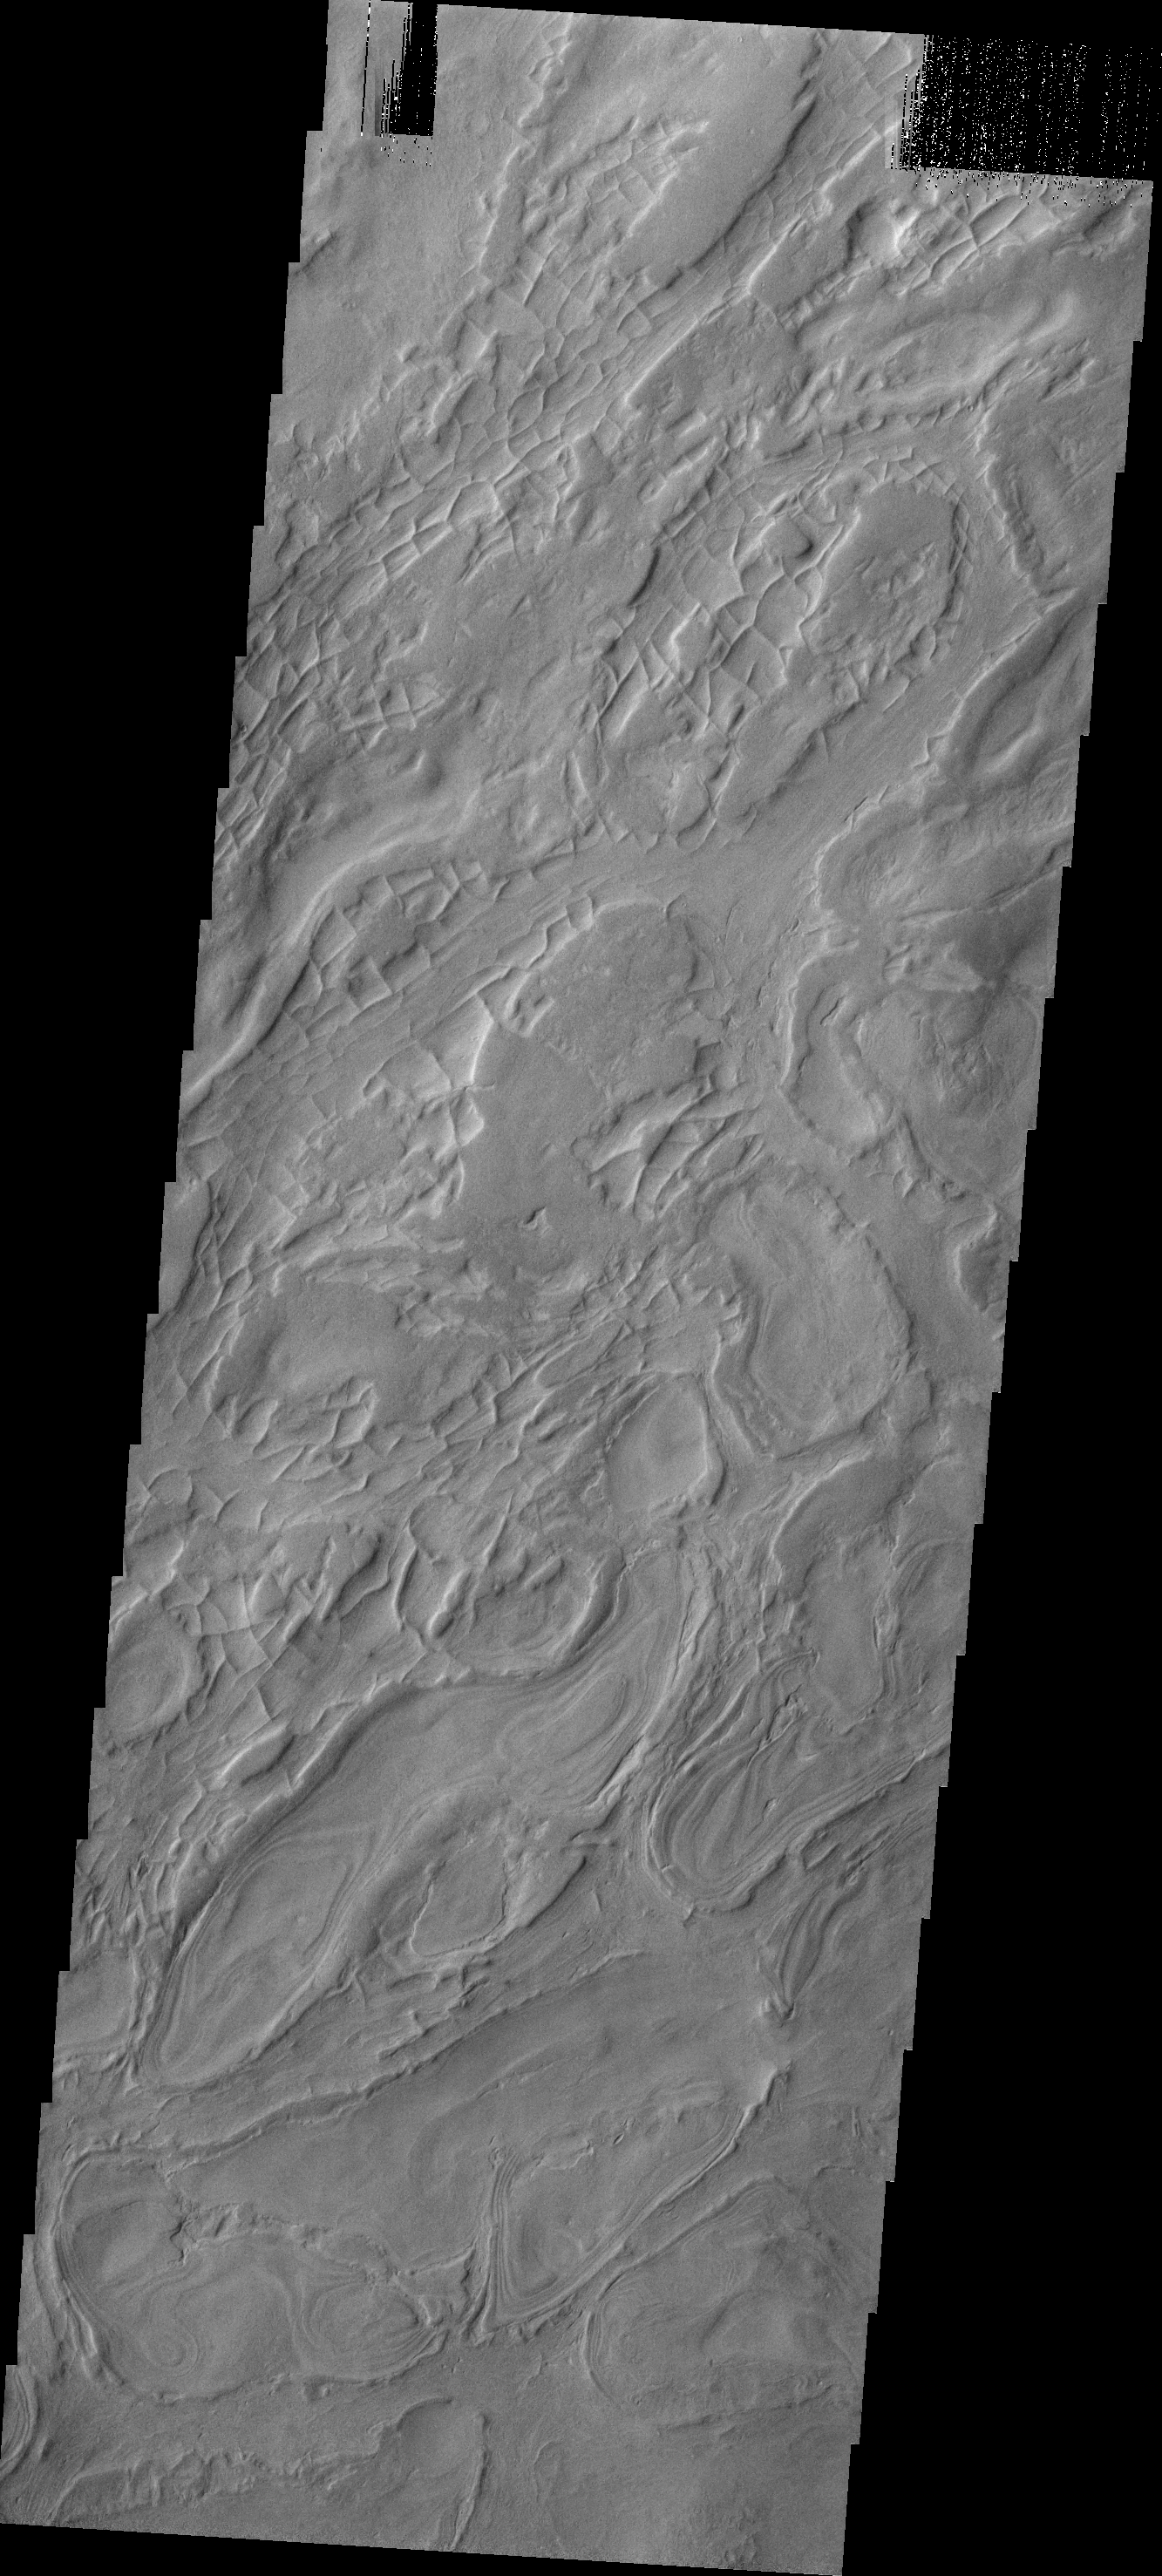

Hellas Basin

This interesting image shows a small portion of the western floor of Hellas Basin. The curved, broad ridges are separated by lower elevations filled with smaller, linear ridges.

Image information: VIS instrument. Latitude -38.2N, Longitude 53.3E. 17 meter/pixel resolution.

Please see the THEMIS Data Citation Note for details on crediting THEMIS images.

Note: this THEMIS visual image has not been radiometrically nor geometrically calibrated for this preliminary release. An empirical correction has been performed to remove instrumental effects. A linear shift has been applied in the cross-track and down-track direction to approximate spacecraft and planetary motion. Fully calibrated and geometrically projected images will be released through the Planetary Data System in accordance with Project policies at a later time.

NASA’s Jet Propulsion Laboratory manages the 2001 Mars Odyssey mission for NASA’s Office of Space Science, Washington, D.C. The Thermal Emission Imaging System (THEMIS) was developed by Arizona State University, Tempe, in collaboration with Raytheon Santa Barbara Remote Sensing. The THEMIS investigation is led by Dr. Philip Christensen at Arizona State University. Lockheed Martin Astronautics, Denver, is the prime contractor for the Odyssey project, and developed and built the orbiter. Mission operations are conducted jointly from Lockheed Martin and from JPL, a division of the California Institute of Technology in Pasadena.

Credit: NASA/JPL/ASU